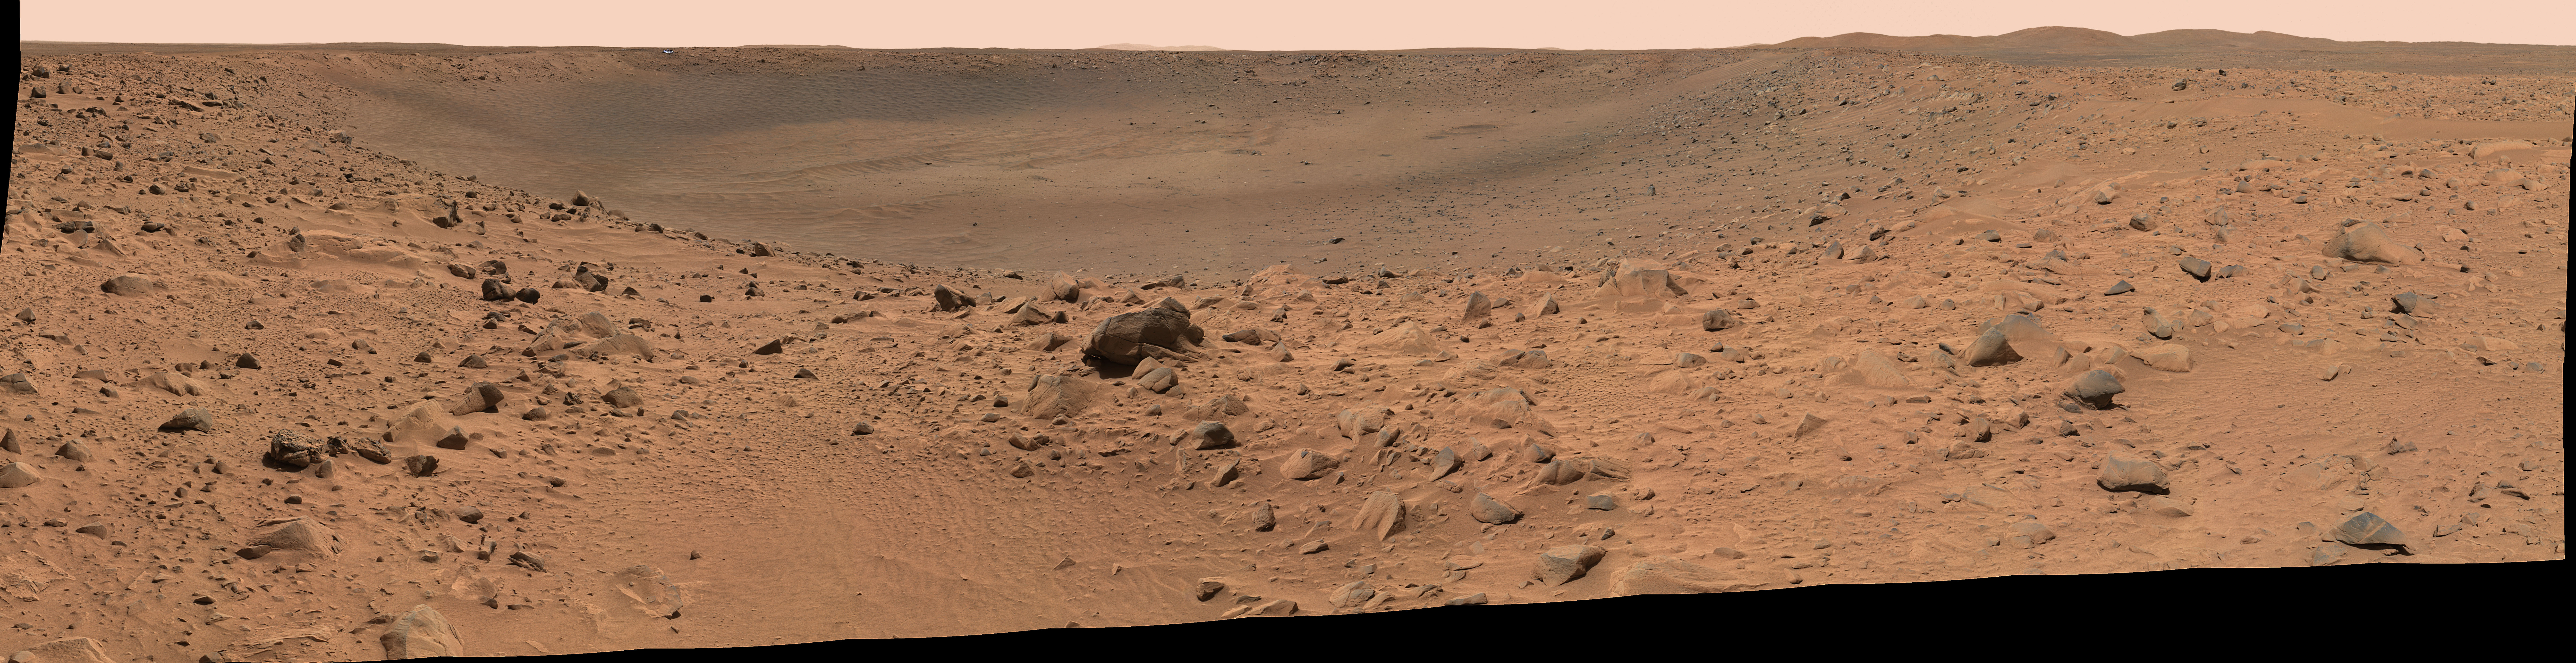

Spirit’s Destination (panorama)

This panoramic image mosaic from the Mars Exploration Rover Spirit panoramic camera, shows the rover’s destination toward the hills nicknamed the “Columbia Hills,” on the right. The rover’s heatshield can be seen on the left as a tiny bright dot in the distance, just under the horizon. Dark drift material can be seen in the image center. The rover is currently positioned outside the view of this image, on the right. This image was taken on sols 68 and 69 of Spirit’s mission (March 12 and 13, 2004) from the location the rover first reached on the western rim of the crater. The image is in approximate true color, based on a scaling of data from the red, green and blue (750 nanometers, 530 nanometers, and 480 nanometers) filters.

Credit: NASA/JPL/Cornell